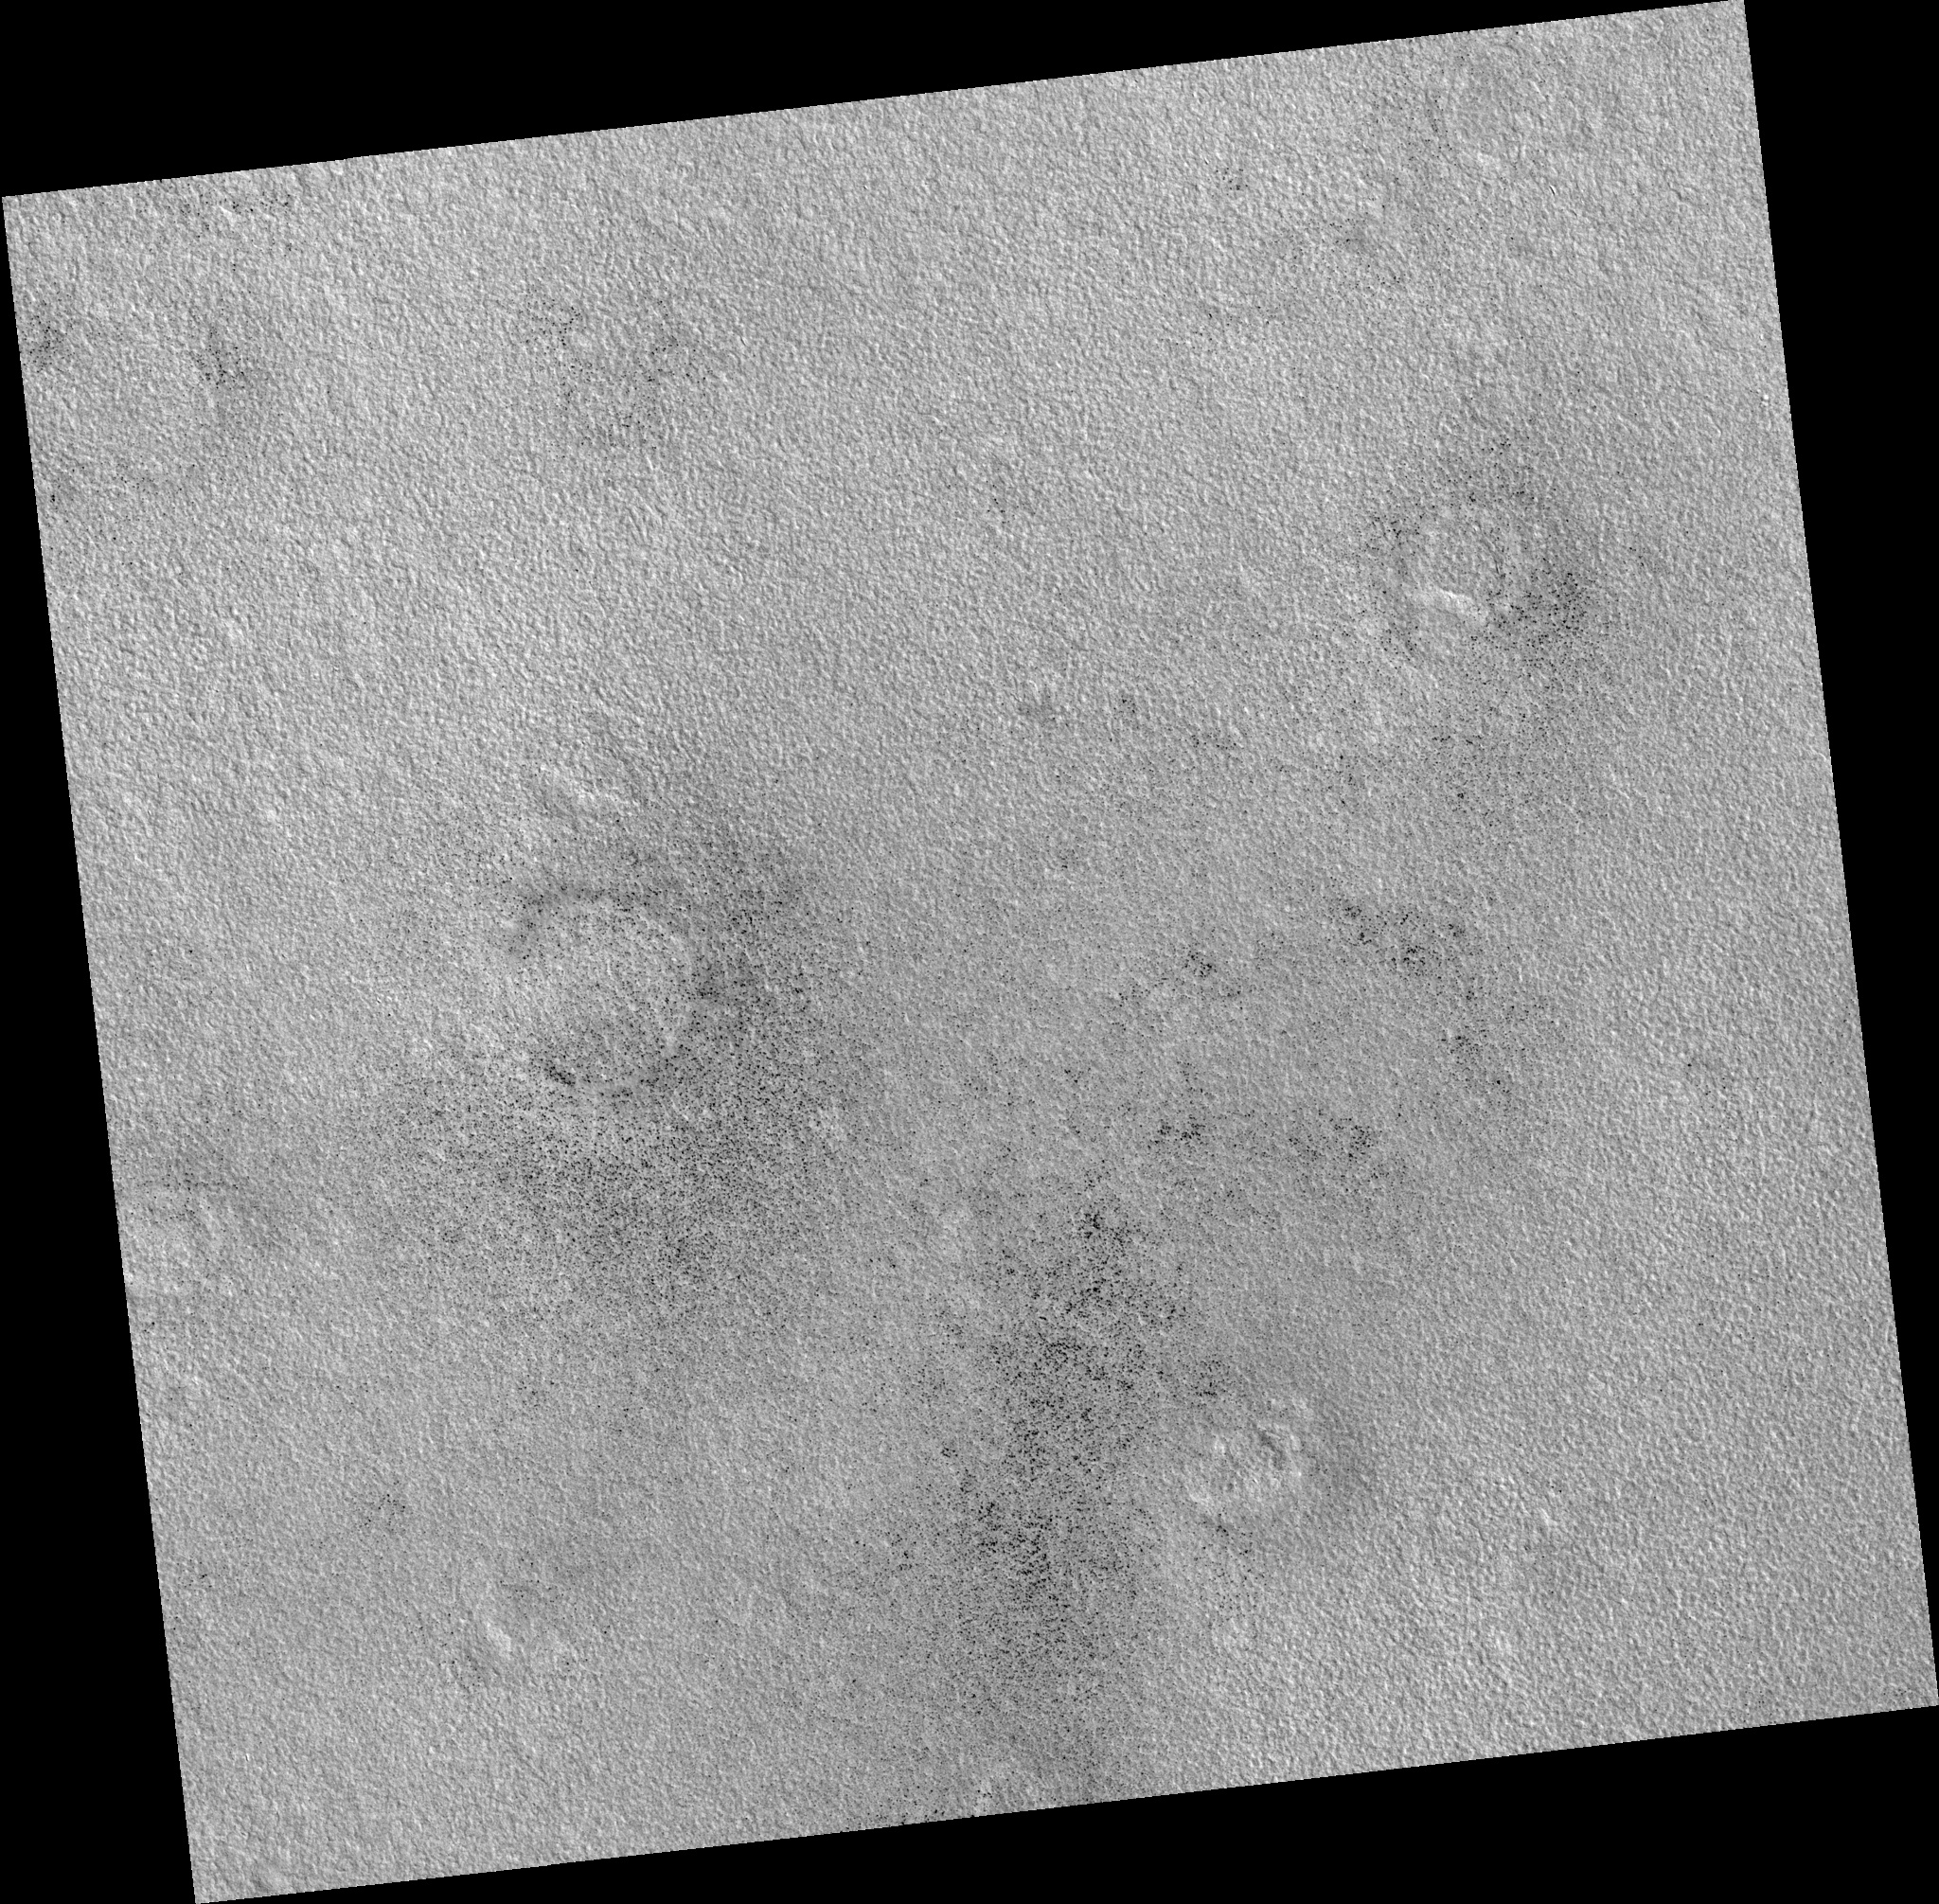

Northern Plains

Image PSP_001475_2465 was taken by the High Resolution Imaging Science Experiment (HiRISE) camera onboard the Mars Reconnaissance Orbiter spacecraft on November 19, 2006. The complete image is centered at 66.2 degrees latitude, 122.4 degrees East longitude. The range to the target site was 316.3 km (197.7 miles). At this distance the image scale is 31.6 cm/pixel (with 1 x 1 binning) so objects ~95 cm across are resolved. The image shown here has been map-projected to 25 cm/pixel. The image was taken at a local Mars time of 3:15 PM and the scene is illuminated from the west with a solar incidence angle of 59 degrees, thus the sun was about 31 degrees above the horizon. At a solar longitude of 137.7 degrees, the season on Mars is Northern Summer.

NASA’s Jet Propulsion Laboratory, a division of the California Institute of Technology in Pasadena, manages the Mars Reconnaissance Orbiter for NASA’s Science Mission Directorate, Washington. Lockheed Martin Space Systems, Denver, is the prime contractor for the project and built the spacecraft. The High Resolution Imaging Science Experiment is operated by the University of Arizona, Tucson, and the instrument was built by Ball Aerospace and Technology Corp., Boulder, Colo.

Credit: NASA/JPL/Univ. of Arizona